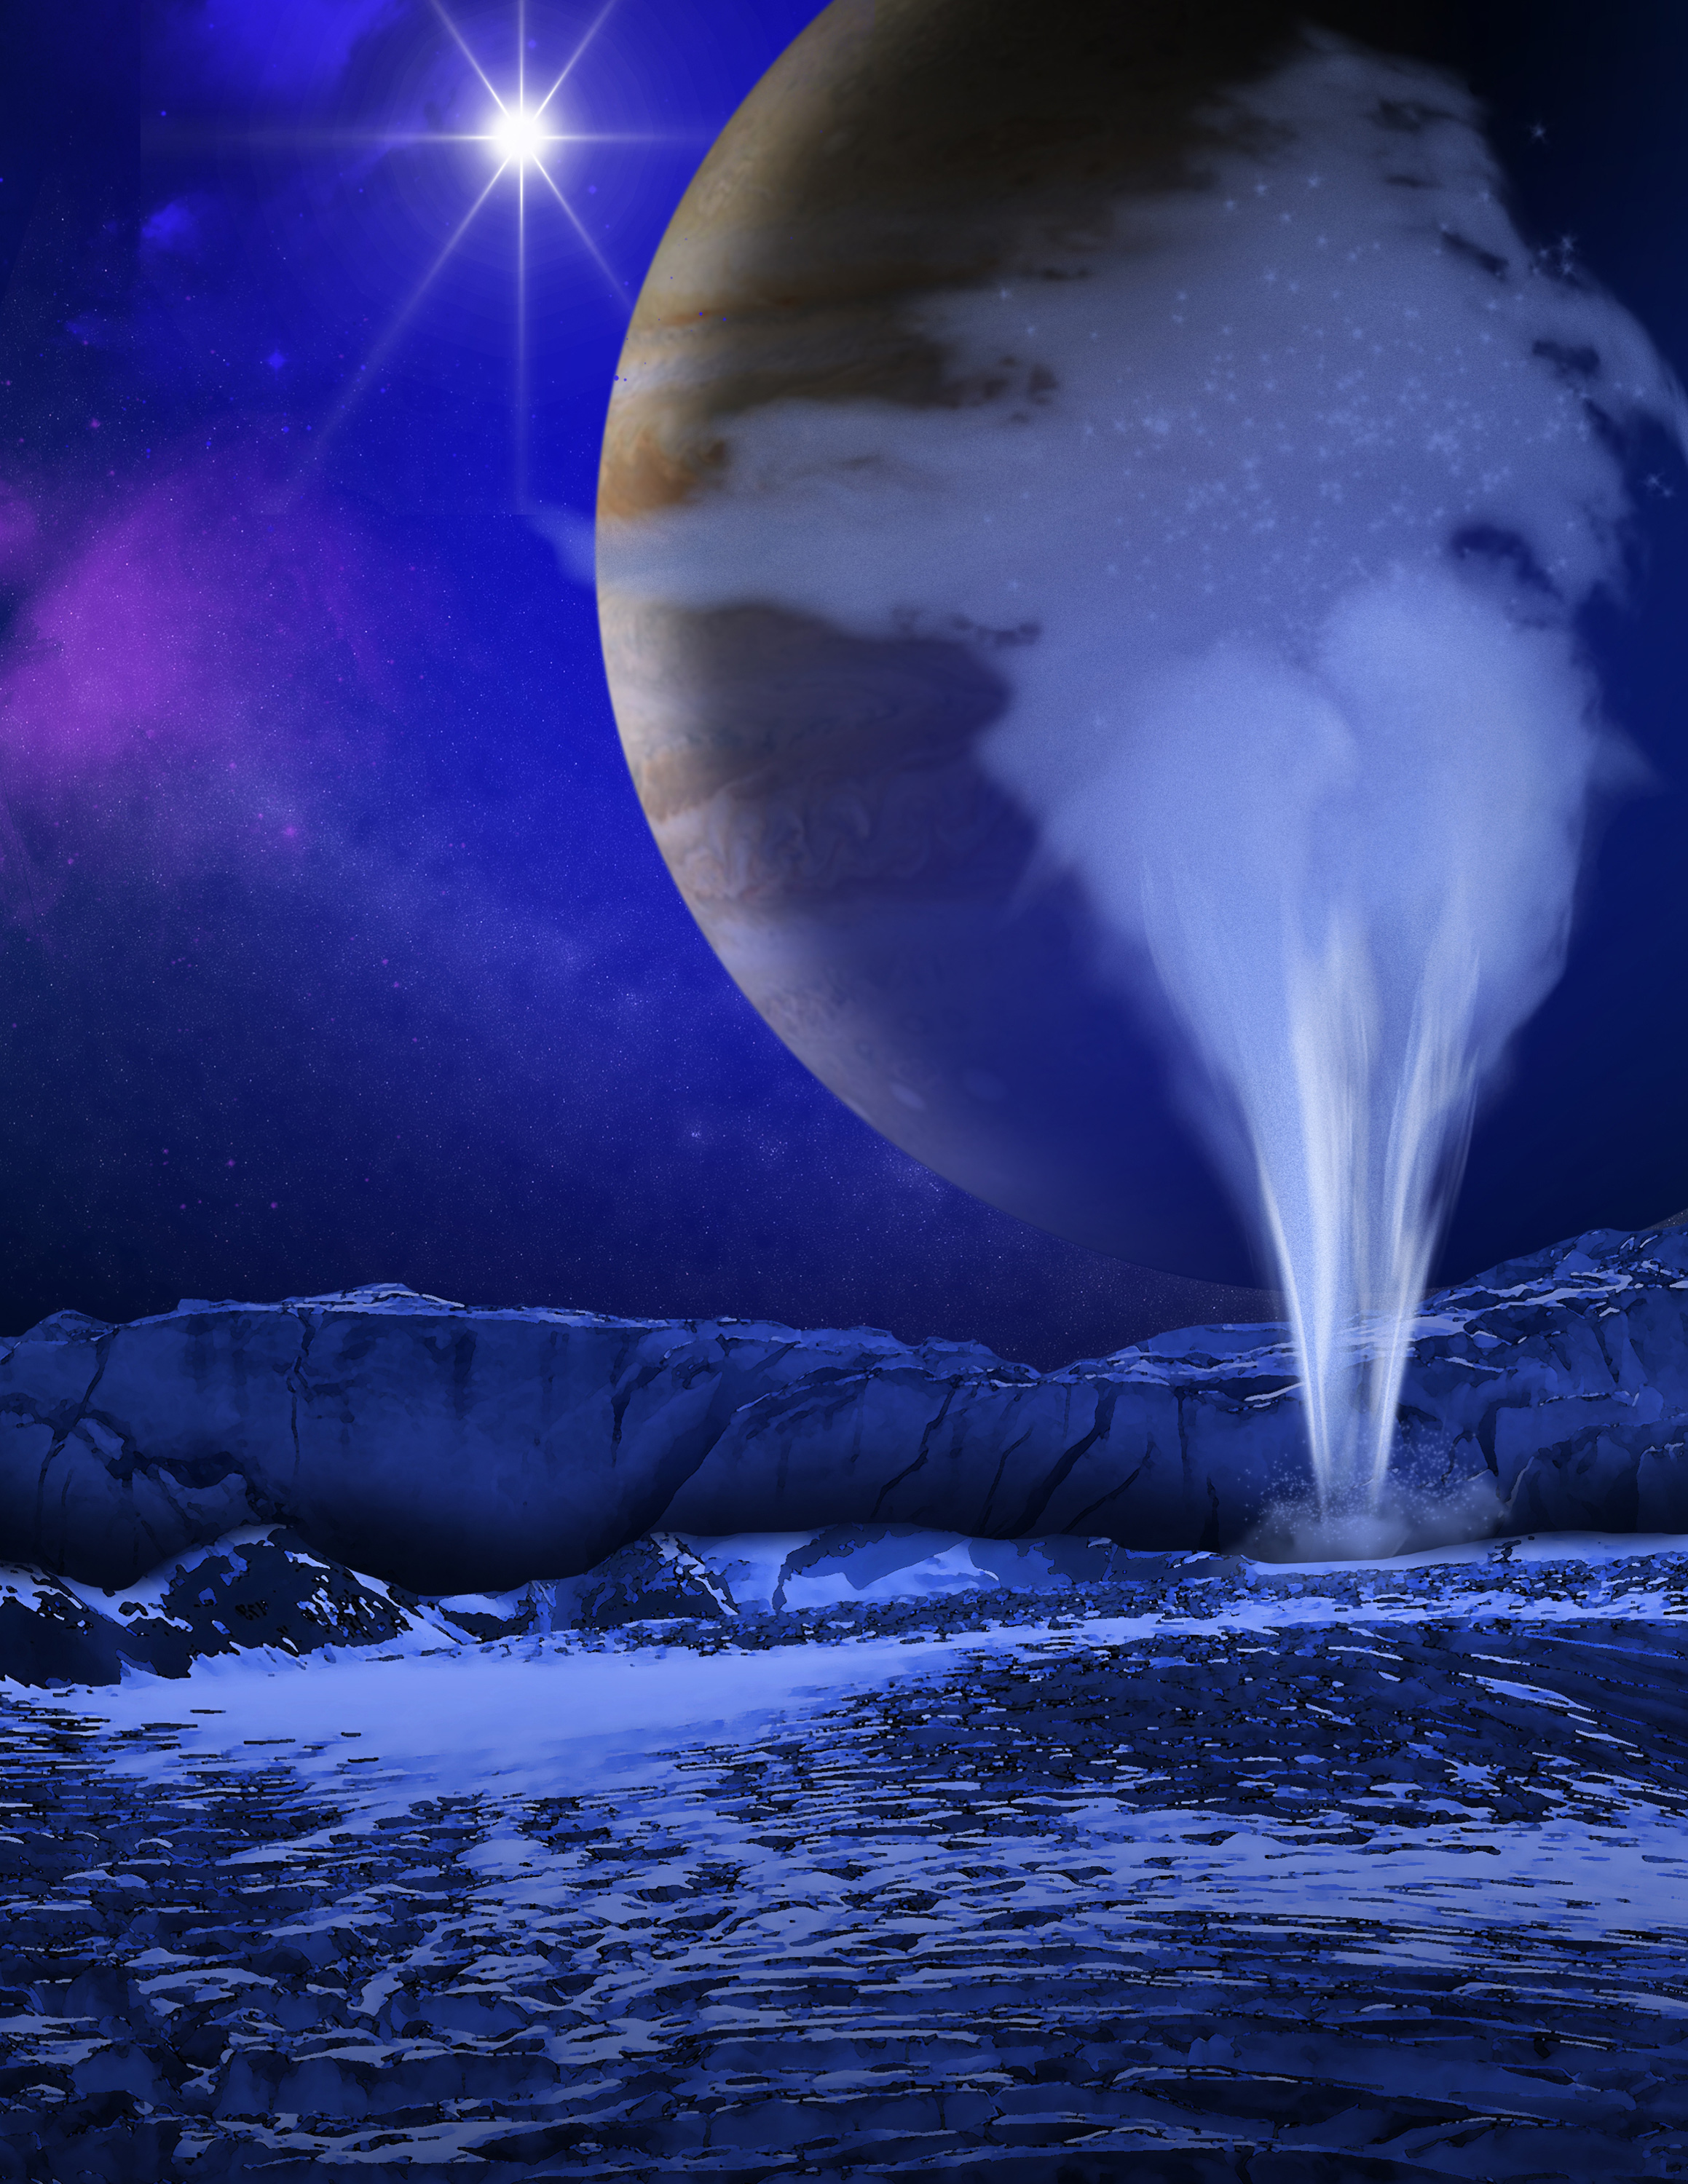

Artist’s Concept of Europa Water Vapor Plume

This is an artist's concept of a plume of water vapor thought to be ejected off of the frigid, icy surface of the Jovian moon Europa, located 500 million miles from the Sun. Hubble Space Telescope spectroscopic measurements lead scientists to calculate that the plume rises to an altitude of 125 miles and then probably rains frost back onto the moon's surface. Previous findings already point to a subsurface ocean under Europa's icy crust.

Credit: NASA, ESA, and K. Retherford (Southwest Research Institute)